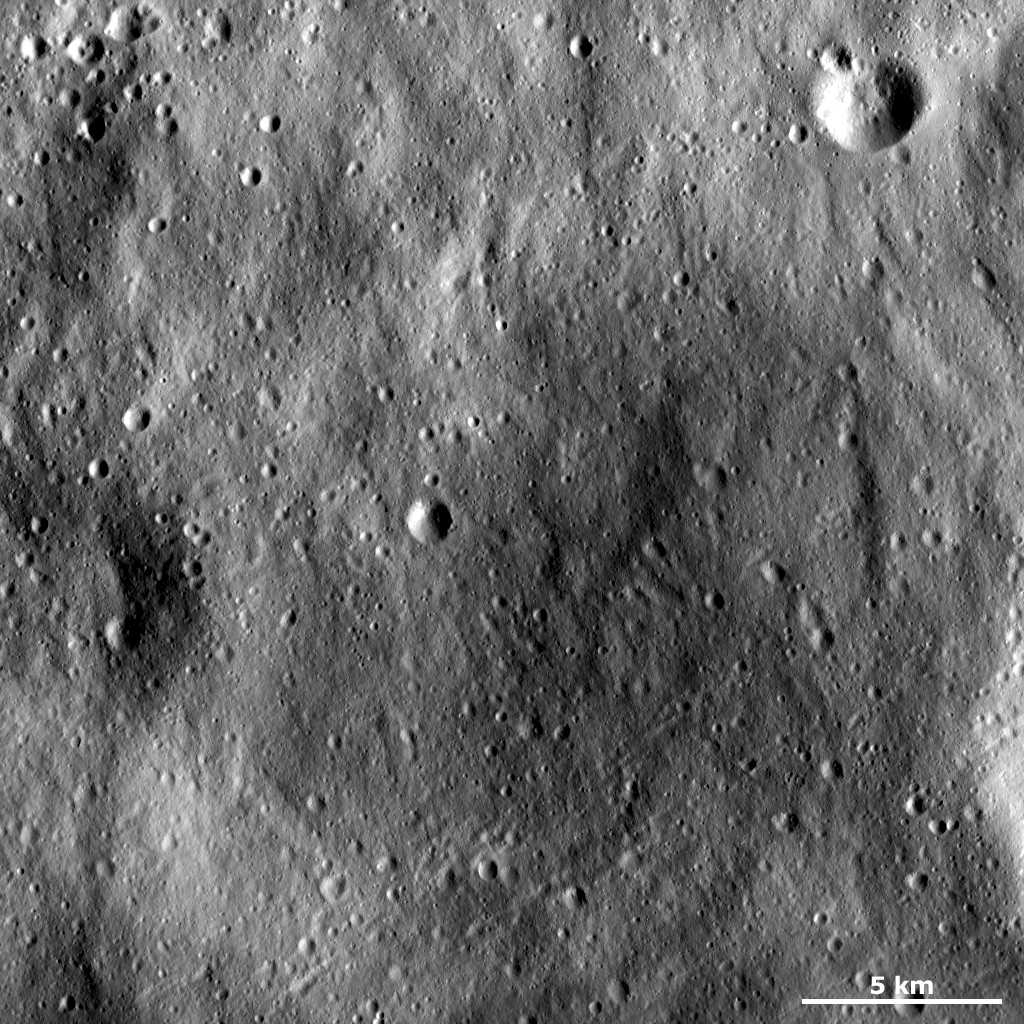

An Old Crater Almost Completely Filled with Regolith

This Dawn framing camera (FC) image of Vesta shows an old, very degraded crater that is almost completely filled with regolith. Regolith is the fine-grained material that covers most of Vesta’s surface. Parts of the rim of the old crater are barely visible in this image as curving ridges. There have been many subsequent impact craters formed in the crater-filling regolith and there are also many grooves cutting across it. These grooves run diagonally across the image and are most visible in the bottom right of the image.

This image is located in Vesta’s Oppia quadrangle, near the equator. NASA’s Dawn spacecraft obtained this image with its framing camera on Jan. 1, 2012. This image was taken through the camera’s clear filter. The distance to the surface of Vesta is 272 kilometers (169 miles) and the image has a resolution of about 25 meters (82 feet) per pixel. This image was acquired during the LAMO (low-altitude mapping orbit) phase of the mission.

The Dawn mission to Vesta and Ceres is managed by NASA’s Jet Propulsion Laboratory, a division of the California Institute of Technology in Pasadena, for NASA’s Science Mission Directorate, Washington D.C. UCLA is responsible for overall Dawn mission science. The Dawn framing cameras have been developed and built under the leadership of the Max Planck Institute for Solar System Research, Katlenburg-Lindau, Germany, with significant contributions by DLR German Aerospace Center, Institute of Planetary Research, Berlin, and in coordination with the Institute of Computer and Communication Network Engineering, Braunschweig. The Framing Camera project is funded by the Max Planck Society, DLR, and NASA/JPL.

Credit: NASA/JPL-Caltech/UCLA/MPS/DLR/IDA